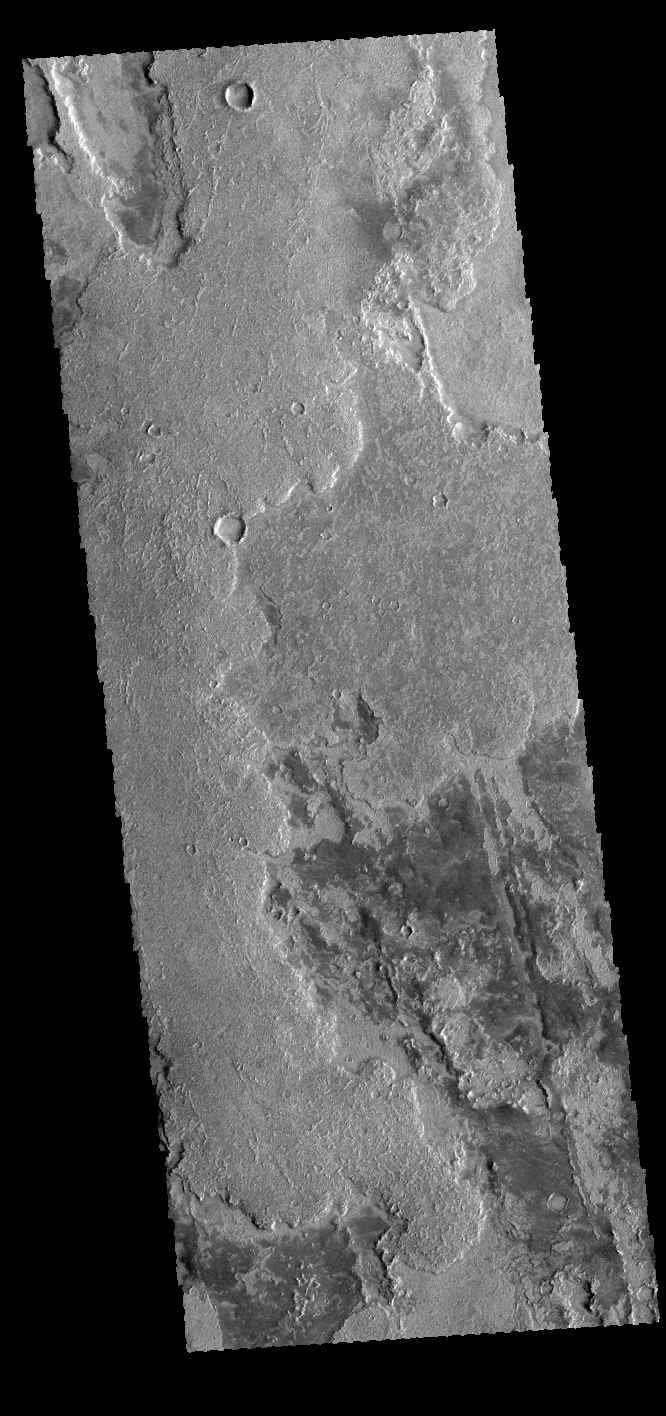

Solis Planum

This VIS image shows some of the extensive lava flows that comprise Solis Planum.

Credit: NASA/JPL-Caltech/ASU